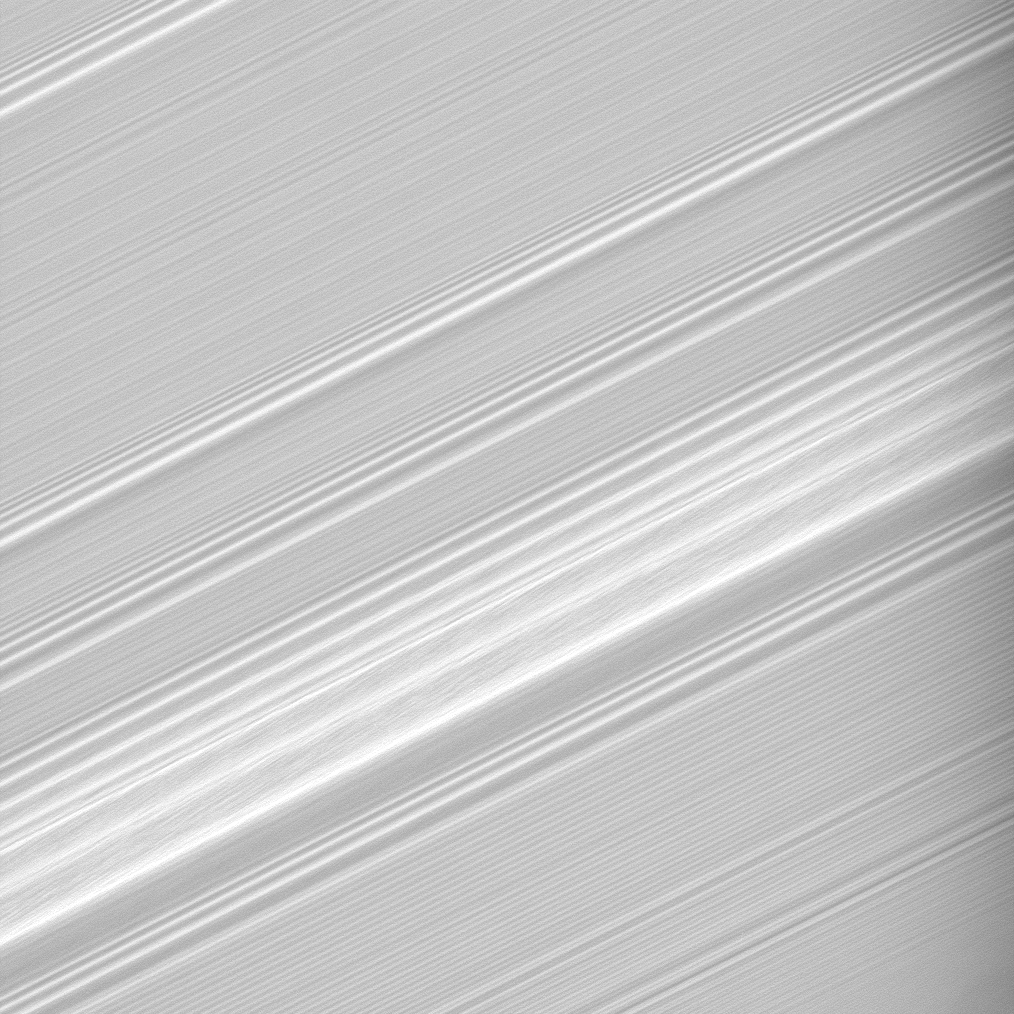

Structure in the Spiral

This high-resolution view shows incredible detail within a spiral density wave within Saturn’s A ring.

A spiral density wave is a spiral-shaped massing of particles that tightly winds many times around the planet. These waves decrease in wavelength with increasing distance from the planet.

The wave that covers a broad strip across the center of the image is created by a gravitational resonance with the moon Janus. For every sixth orbit of the ring particles at this radius from Saturn, Janus makes five orbits, meaning that the moon is continually providing a gravitational kick to particles in this region of the rings.

A couple of the peaks in the broad Janus-created wave appear bunched together, possibly owing to Janus’ orbit being changed when it swaps places with its co-orbital moon Epimetheus (see PIA08170).

This view looks toward the sunlit side of the rings from about 34 degrees below the ringplane.

The image was taken in visible light with the Cassini spacecraft narrow-angle camera on July 21, 2008. The view was acquired at a distance of approximately 170,000 kilometers (106,000 miles) from Saturn. Image scale is 669 meters (2,194 feet) per pixel.

The Cassini-Huygens mission is a cooperative project of NASA, the European Space Agency and the Italian Space Agency. The Jet Propulsion Laboratory, a division of the California Institute of Technology in Pasadena, manages the mission for NASA’s Science Mission Directorate, Washington, D.C. The Cassini orbiter and its two onboard cameras were designed, developed and assembled at JPL. The imaging operations center is based at the Space Science Institute in Boulder, Colo.

Credit: NASA/JPL/Space Science Institute